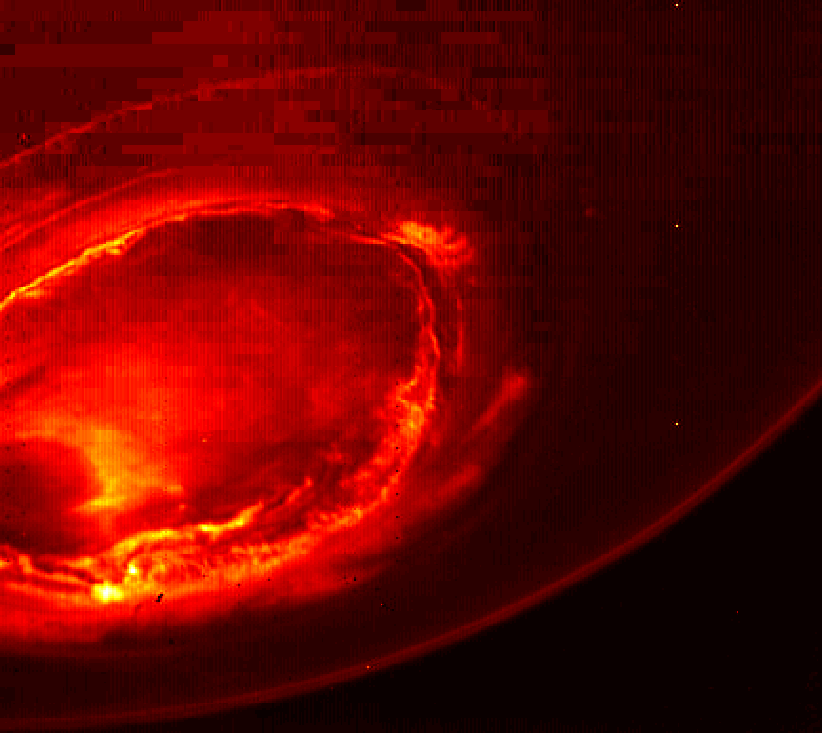

Juno’s View of Jupiter’s Southern Lights

This infrared image gives an unprecedented view of the southern aurora of Jupiter, as captured by NASA’s Juno spacecraft on August 27, 2016.

The planet’s southern aurora can hardly be seen from Earth due to our home planet’s position in respect to Jupiter’s south pole. Juno’s unique polar orbit provides the first opportunity to observe this region of the gas-giant planet in detail.

Juno’s Jovian Infrared Auroral Mapper (JIRAM) camera acquired the view at wavelengths ranging from 3.3 to 3.6 microns — the wavelengths of light emitted by excited hydrogen ions in the polar regions. The view is a mosaic of three images taken just minutes apart from each other, about four hours after the perijove pass while the spacecraft was moving away from Jupiter.

NASA’s Jet Propulsion Laboratory, Pasadena, California, manages the Juno mission for the principal investigator, Scott Bolton, of Southwest Research Institute in San Antonio. The Juno mission is part of the New Frontiers Program managed at NASA’s Marshall Space Flight Center in Huntsville, Alabama. Lockheed Martin Space Systems, Denver, built the spacecraft. JPL is a division of Caltech in Pasadena.

Credit: NASA/JPL-Caltech/SwRI/ASI/INAF/JIRAM